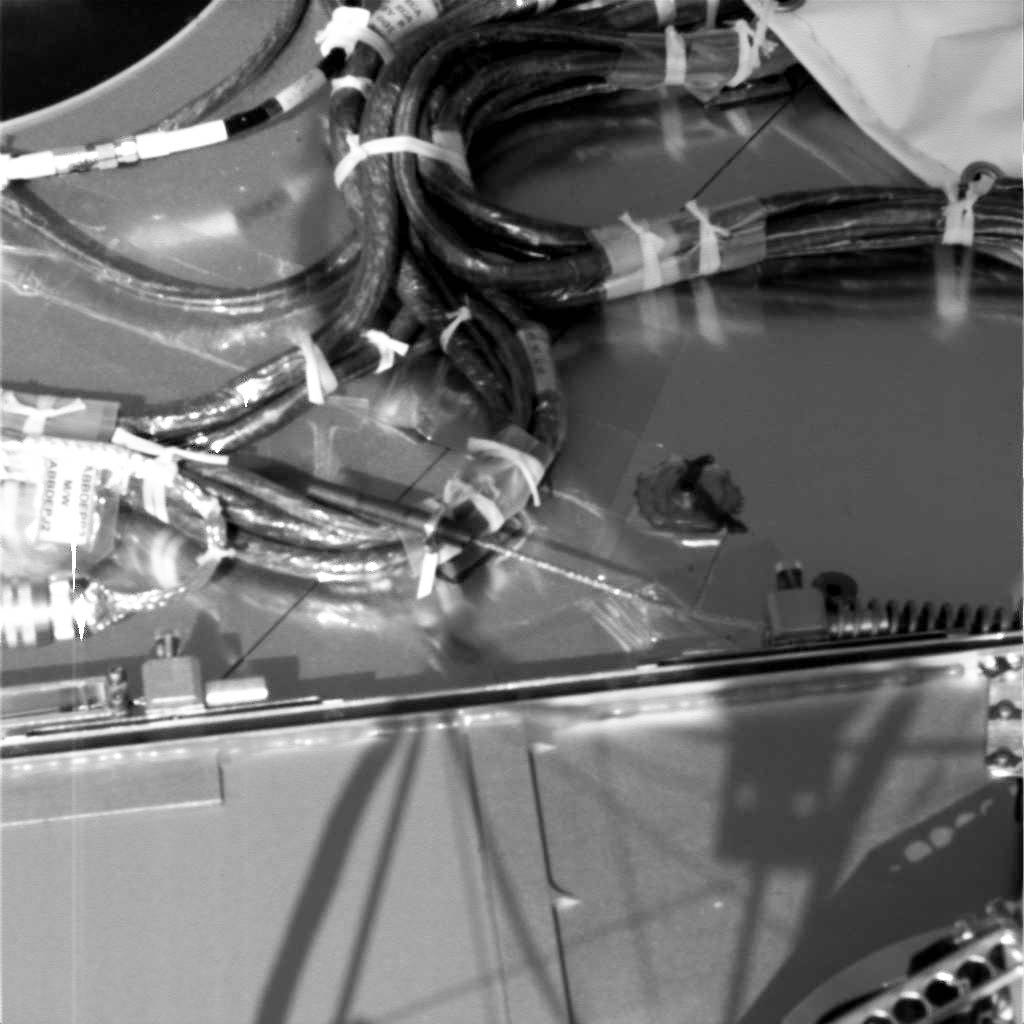

Robotic Arm Biobarrier Cable

This image, taken by the Surface Stereo Imager on NASA’s Phoenix Mars Lander on the 14th Martian day of the mission (June 7, 2008), shows the cable that held the Robotic Arm’s biobarrier in place during flight has snapped. The cable’s springs retracted to release the biobarrier right after landing.

To the lower right of the image a spring is visible. Extending from that spring is a length of cable that snapped during the biobarrier’s release. A second spring separated from the cable when it snapped and has been photographed on the ground under the lander near one of the legs.

The Phoenix Mission is led by the University of Arizona, Tucson, on behalf of NASA. Project management of the mission is by NASA’s Jet Propulsion Laboratory, Pasadena, Calif. Spacecraft development is by Lockheed Martin Space Systems, Denver.

Photojournal Note: As planned, the Phoenix lander, which landed May 25, 2008 23:53 UTC, ended communications in November 2008, about six months after landing, when its solar panels ceased operating in the dark Martian winter.

Credit: NASA/JPL-Caltech/University of Arizona/Texas A&M University